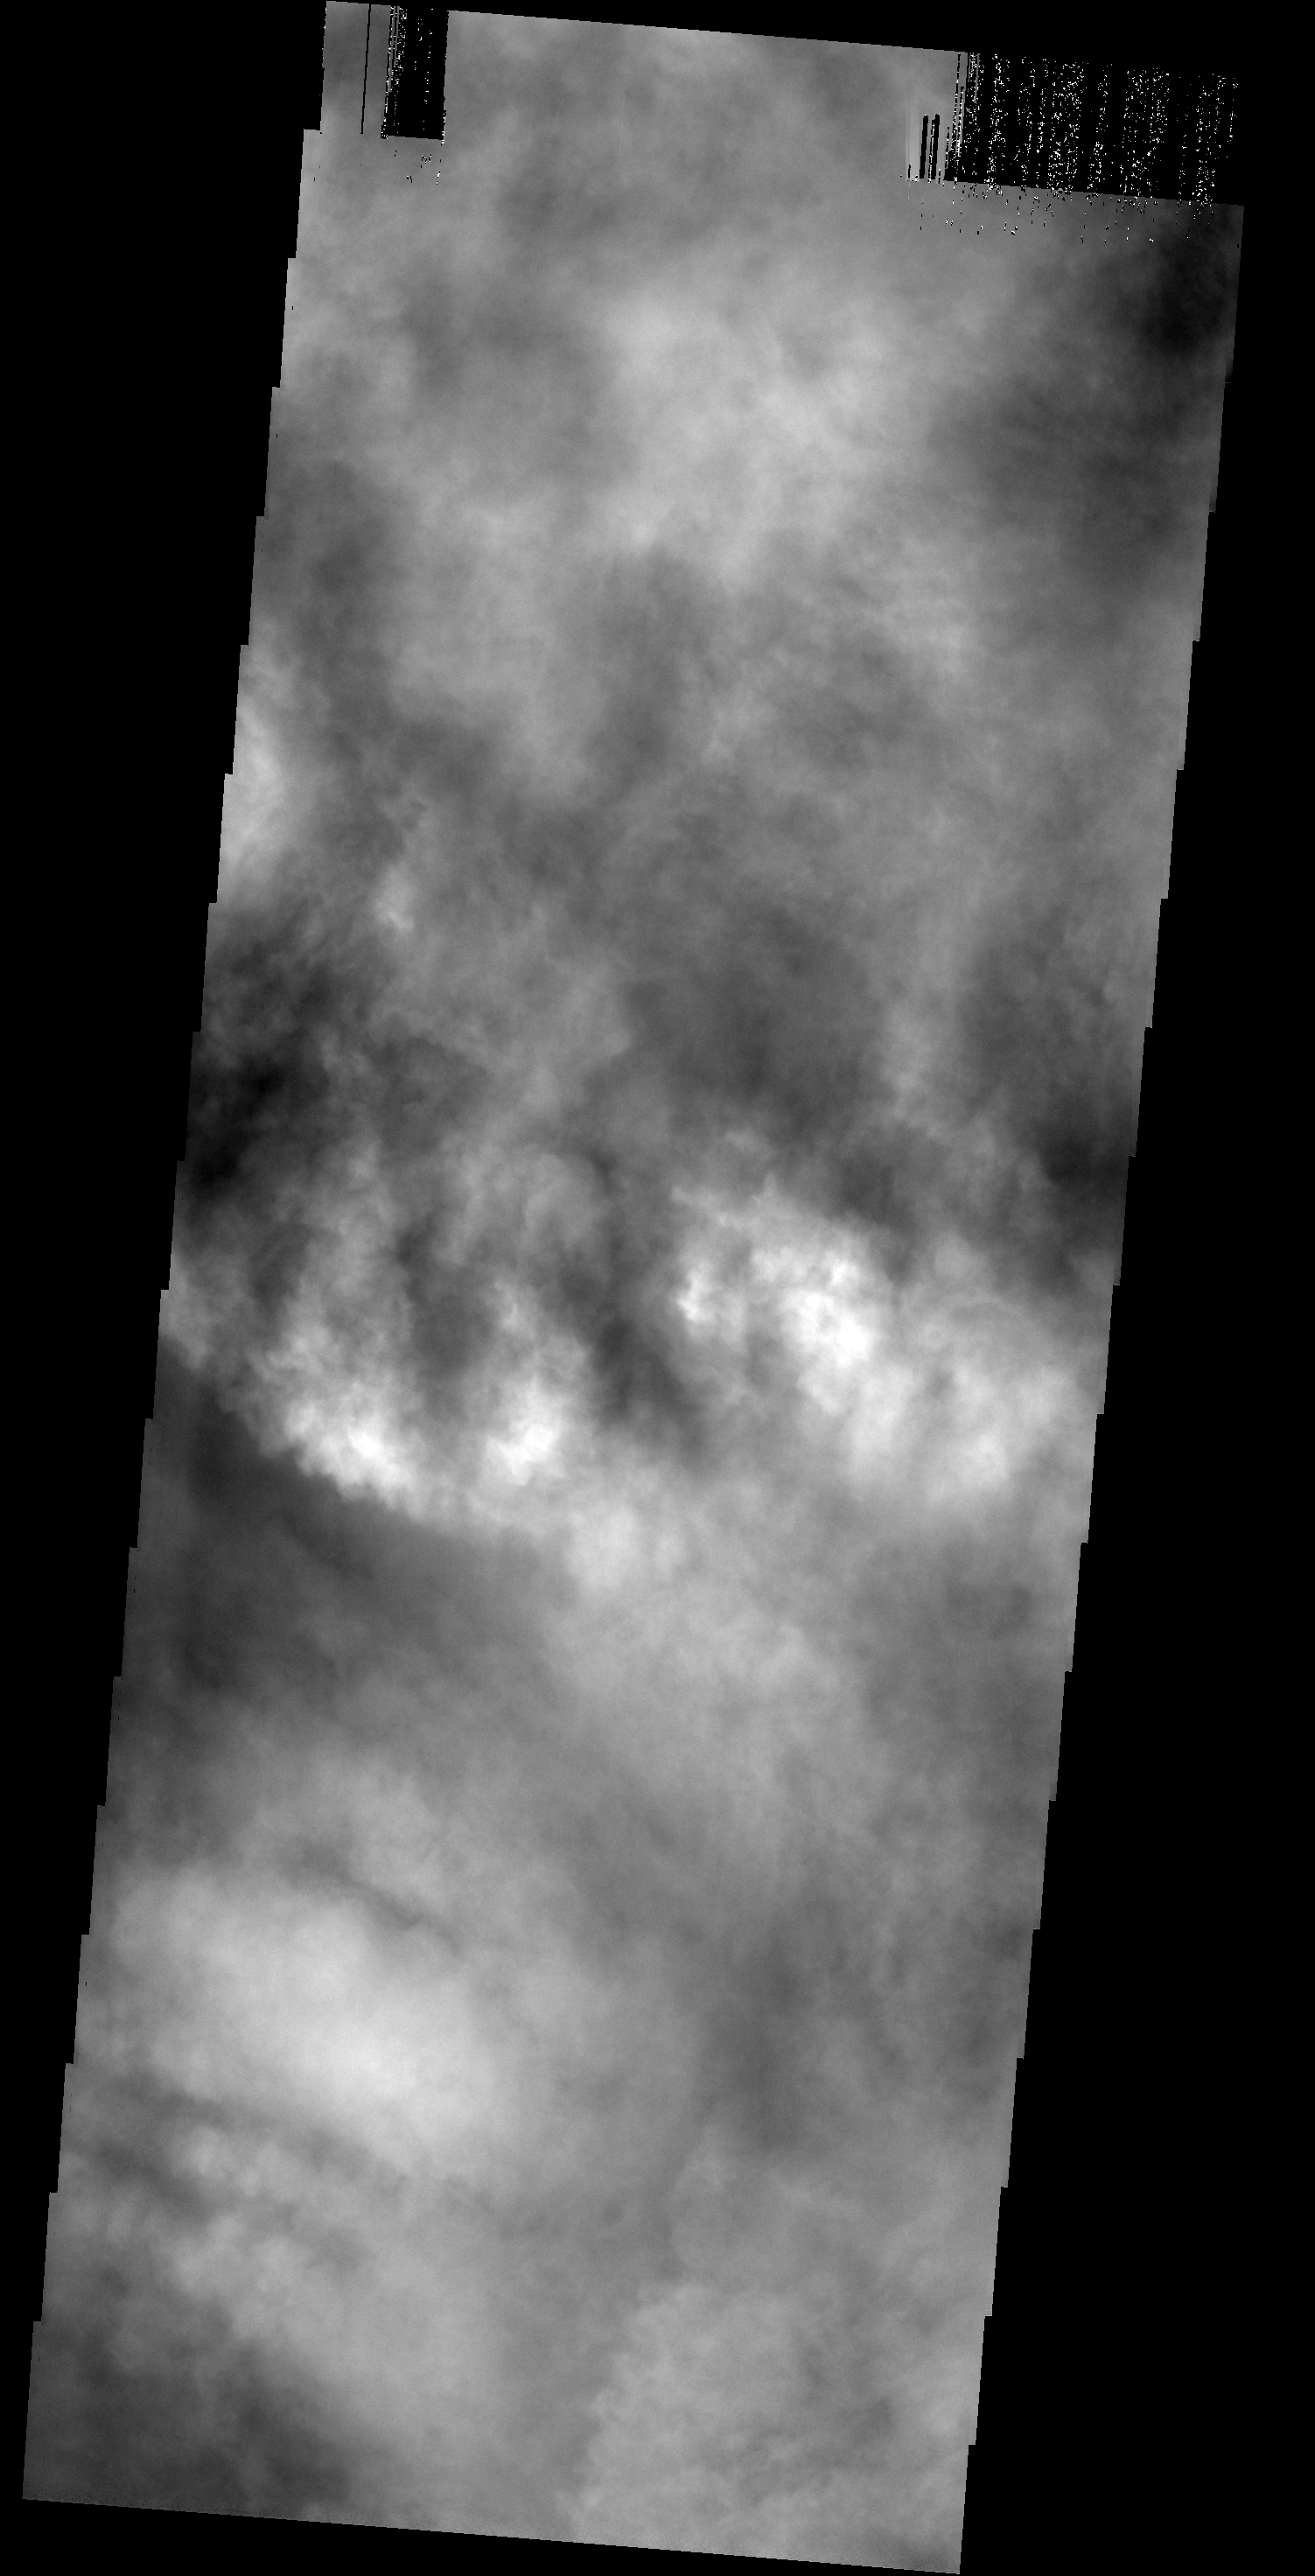

A Cloudy Day

The surface of Mars is completely hidden from view by clouds.

Image information: VIS instrument. Latitude 52.3N, Longitude 52.9E. 19 meter/pixel resolution.

Please see the THEMIS Data Citation Note for details on crediting THEMIS images.

Note: this THEMIS visual image has not been radiometrically nor geometrically calibrated for this preliminary release. An empirical correction has been performed to remove instrumental effects. A linear shift has been applied in the cross-track and down-track direction to approximate spacecraft and planetary motion. Fully calibrated and geometrically projected images will be released through the Planetary Data System in accordance with Project policies at a later time.

NASA’s Jet Propulsion Laboratory manages the 2001 Mars Odyssey mission for NASA’s Office of Space Science, Washington, D.C. The Thermal Emission Imaging System (THEMIS) was developed by Arizona State University, Tempe, in collaboration with Raytheon Santa Barbara Remote Sensing. The THEMIS investigation is led by Dr. Philip Christensen at Arizona State University. Lockheed Martin Astronautics, Denver, is the prime contractor for the Odyssey project, and developed and built the orbiter. Mission operations are conducted jointly from Lockheed Martin and from JPL, a division of the California Institute of Technology in Pasadena.

Credit: NASA/JPL/ASU